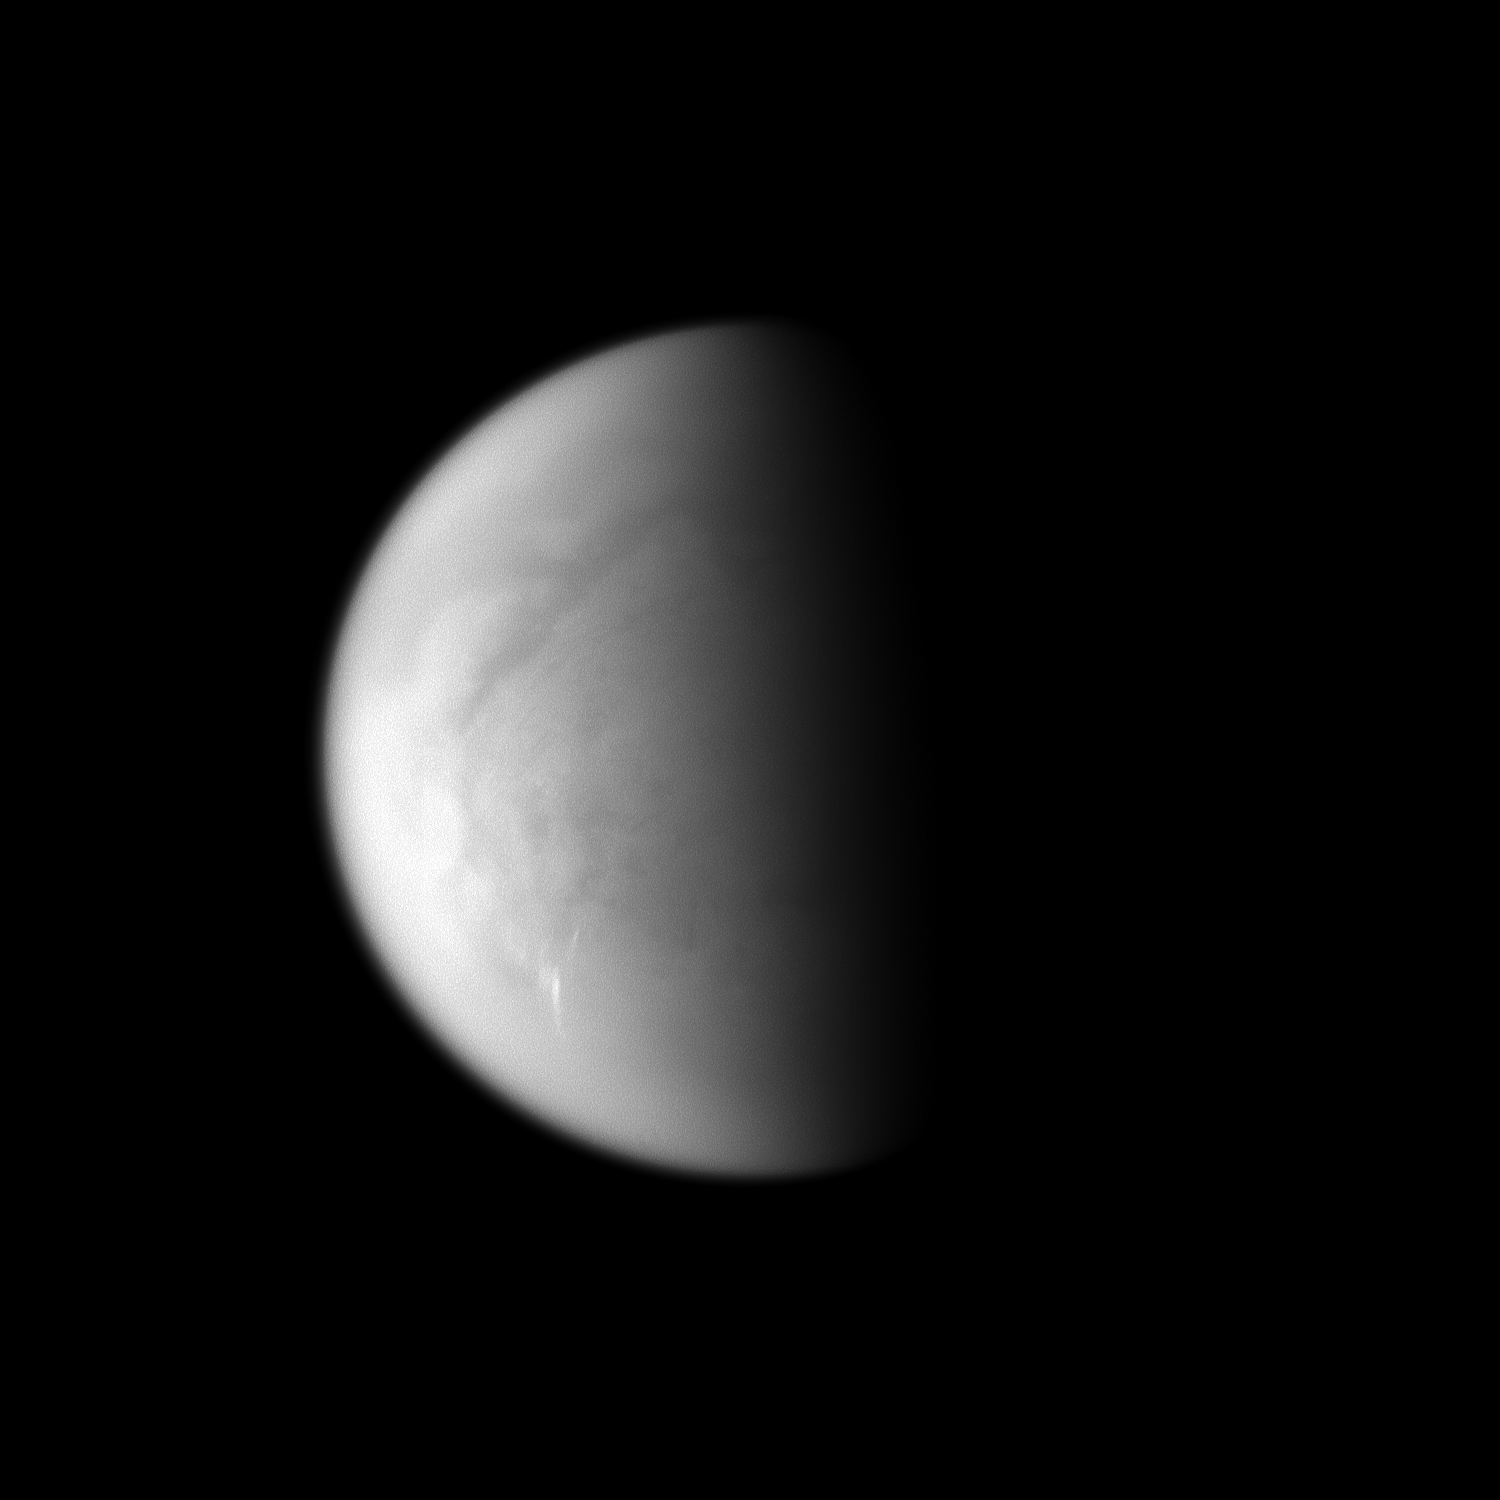

Streaking Through the South

Cloud streaks stand out on Saturn’s largest moon, Titan.

The tropospheric clouds seen in the lower left of the image are located at 45 to 55 degrees south latitude on Titan, and the streaks of the clouds are oriented east-west. This view looks toward the south pole of Titan. The pole lies near the terminator about a quarter of the way inward from the planet’s limb at the bottom of this image.

For a movie of tropospheric cloud activity near Titan’s south pole, see PIA06124.

Lit terrain seen here is on the leading hemisphere of Titan (5150 kilometers, or 3200 miles across). The image was taken with the Cassini spacecraft narrow-angle camera on March 24, 2009 using a spectral filter sensitive to wavelengths of near-infrared light centered at 938 nanometers. The view was obtained at a distance of approximately 1.1 million kilometers (684,000 miles) from Titan and at a Sun-Titan-spacecraft, or phase, angle of 78 degrees. Image scale is 7 kilometers (4 miles) per pixel.

The Cassini-Huygens mission is a cooperative project of NASA, the European Space Agency and the Italian Space Agency. The Jet Propulsion Laboratory, a division of the California Institute of Technology in Pasadena, manages the mission for NASA’s Science Mission Directorate, Washington, D.C. The Cassini orbiter and its two onboard cameras were designed, developed and assembled at JPL. The imaging operations center is based at the Space Science Institute in Boulder, Colo.

Credit: NASA/JPL/Space Science Institute